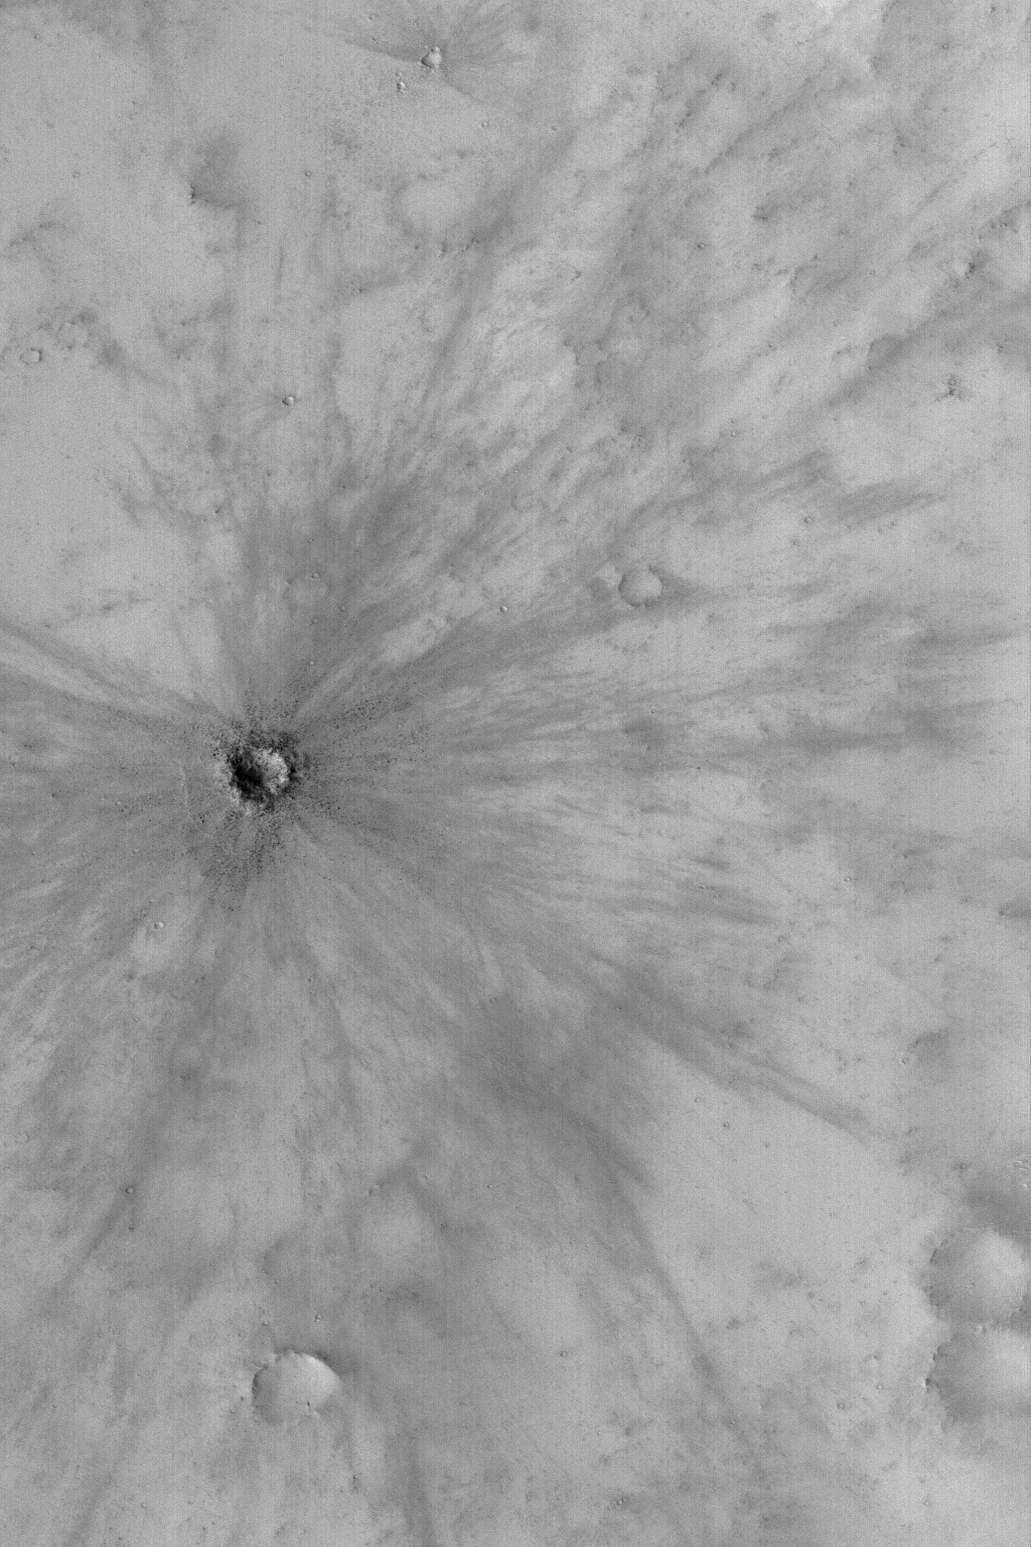

Fresh Impact Crater

MGS MOC Release No. MOC2-522, 23 October 2003

This Mars Global Surveyor (MGS) Mars Orbiter Camera (MOC) picture shows a young, fresh meteor impact crater in southeast Arabia Terra acquired in August 2003. The crater is inferred to be young because it still has a finely detailed pattern of rays associated with its ejecta. These rays formed in a dusty mantle that covers the other craters and rocky terrain at this locale. The crater is young enough that there has not been sufficient time for new dust to cover the rays, or for winds to erase them. The small dark dots associated with the crater are boulders. The boulders were ejected by the impact event. This crater is located near 6.9°S, 317.1°W. The picture covers an area approximately 3 km (1.9 mi) wide and is illuminated by sunlight from the lower left.

Credit: NASA/JPL/Malin Space Science Systems